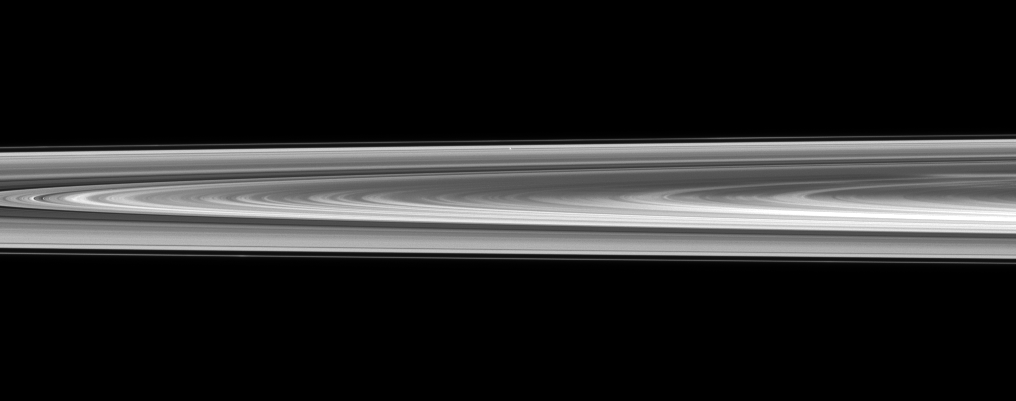

Lost Among Rings

Pan is nearly lost within Saturn’s rings in this view that captures a small section of the rings from just above the ringplane.

Pan (28 kilometers, or 17 miles across) appears a small bright dot on the far side of the rings near the middle top of the image. Pan orbits in the Encke Gap of the A ring. See PIA11625 to see Pan casting a shadow on the ring around the time of Saturn’s August 2009 equinox.

A bright spoke also can be seen on the far right center of the image. To learn about spokes, see PIA11144 and PIA08288.

This view looks toward the northern, sunlit side of the rings from just above the ringplane.

The image was taken in visible light with the Cassini spacecraft narrow-angle camera on Nov. 7, 2009. The view was obtained at a distance of approximately 2.2 million kilometers (1.4 million miles) from Pan and at a Sun-Pan-spacecraft, or phase, angle of 98 degrees. Image scale is 13 kilometers (8 miles) per pixel.

The Cassini-Huygens mission is a cooperative project of NASA, the European Space Agency and the Italian Space Agency. The Jet Propulsion Laboratory, a division of the California Institute of Technology in Pasadena, manages the mission for NASA’s Science Mission Directorate, Washington, D.C. The Cassini orbiter and its two onboard cameras were designed, developed and assembled at JPL. The imaging operations center is based at the Space Science Institute in Boulder, Colo.

Credit: NASA/JPL/Space Science Institute